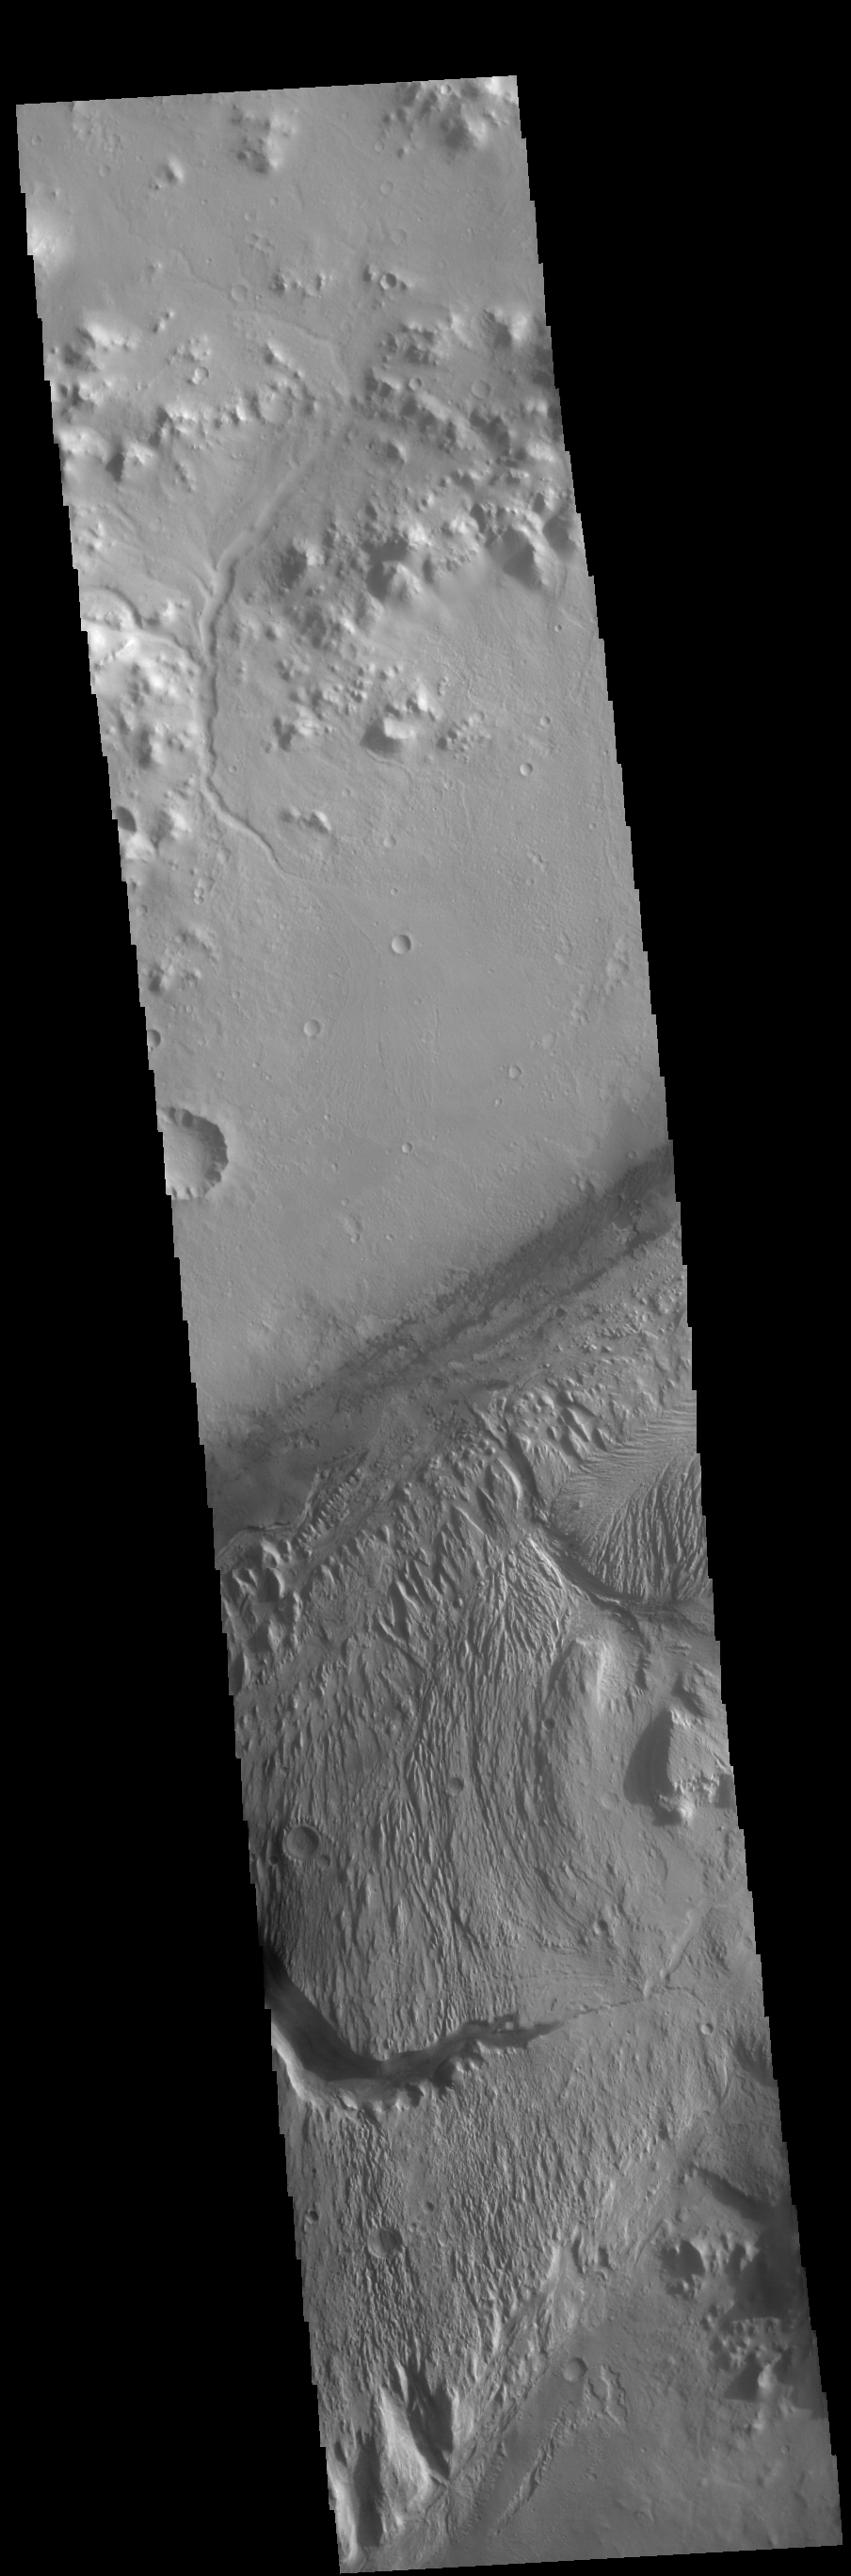

Gale Crater

This VIS image shows much of the same location as yesterday’s image. Gale Crater is the home of the Curiosity Rover. The rover landed in August of 2012 and has been exploring the crater for the past 6 Earth years (3 Mars years). The goal of the mission is to climb onto the layered deposit in the center of the crater to assess it’s possible origins.

Credit: NASA/JPL-Caltech/ASU